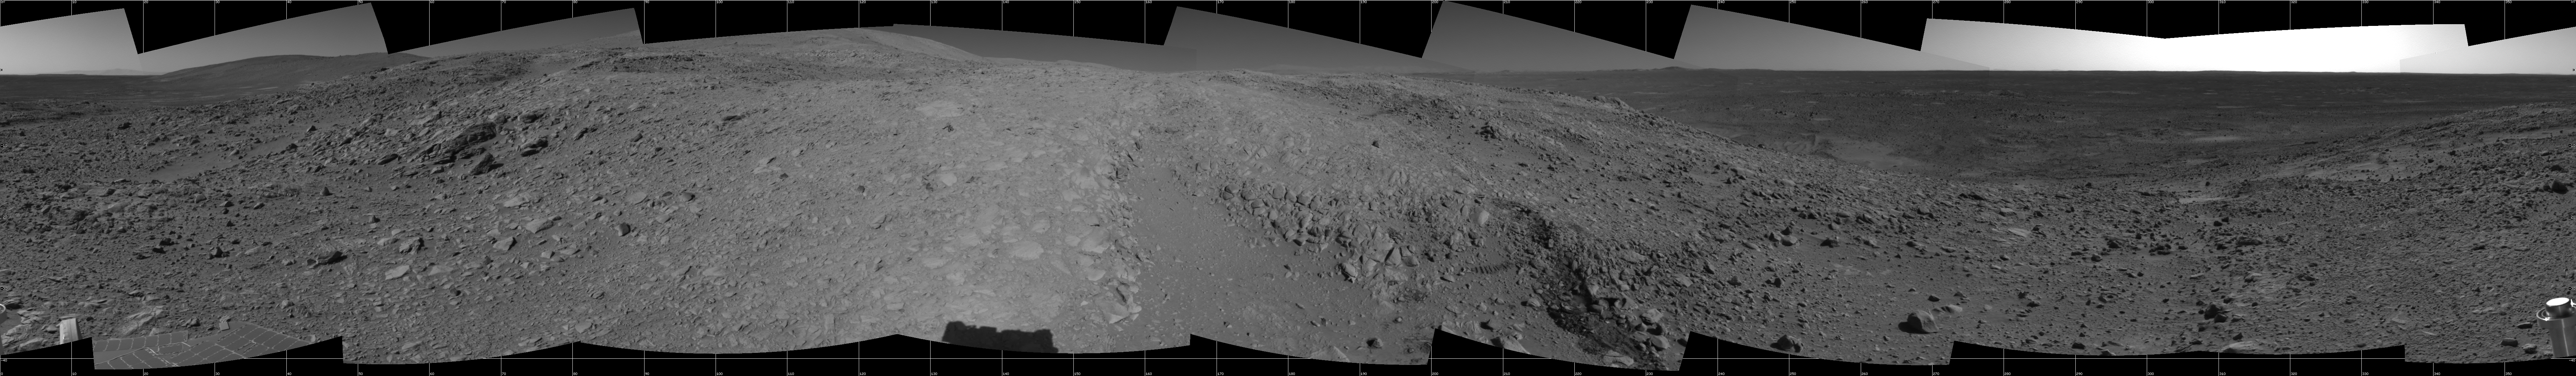

Spirit’s View of ‘Columbia Hills’

NASA’s Mars Exploration Rover Spirit looked up at the “Columbia Hills” from its location on the 265th martian day, or sol, of its mission (Sept. 30, 2004) and captured this view. This cropped mosaic image, presented here in a cylindrical projection with geometric seam correction, was taken by the rover’s navigation camera.

Credit: NASA/JPL